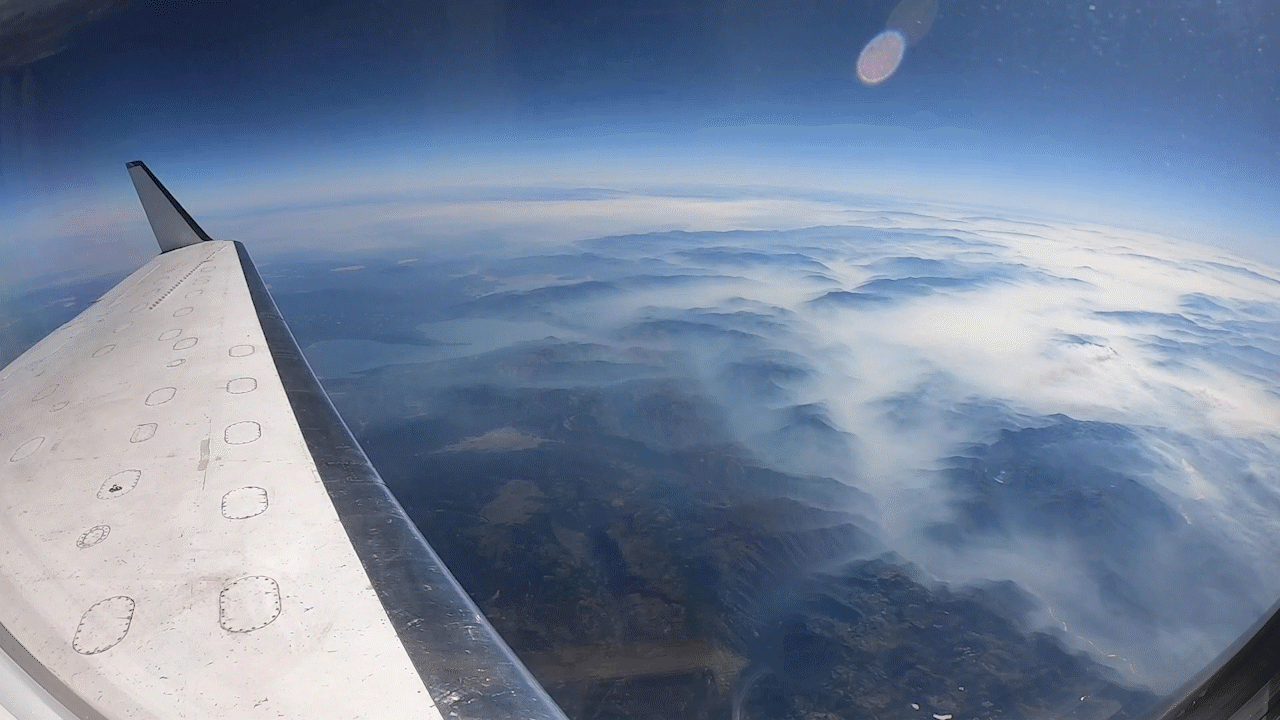

NASA’s UAVSAR Flights Observe California Fires

NASA flew an aircraft equipped with Uninhabited Aerial Vehicle Synthetic Aperture Radar (UAVSAR) flew above California fires on Sept. 3 and 10. The smoke-penetrating UAVSAR enables scientists to get a close-up view of how these fires have altered the landscape. Attached to the bottom of the aircraft, the radar is flown repeatedly over an area to measure tiny changes in surface height with extreme accuracy.

The flight is part of the ongoing effort by NASA’s Applied Sciences Disaster Program in the Earth Sciences Division, which generates maps and other data products that can be used by partner agencies on the ground to track fire hotspots, map the extent of the burn areas, and even measure the height of the smoke plumes that have drifted over California and neighboring states.

Credit: NASA/JPL-Caltech